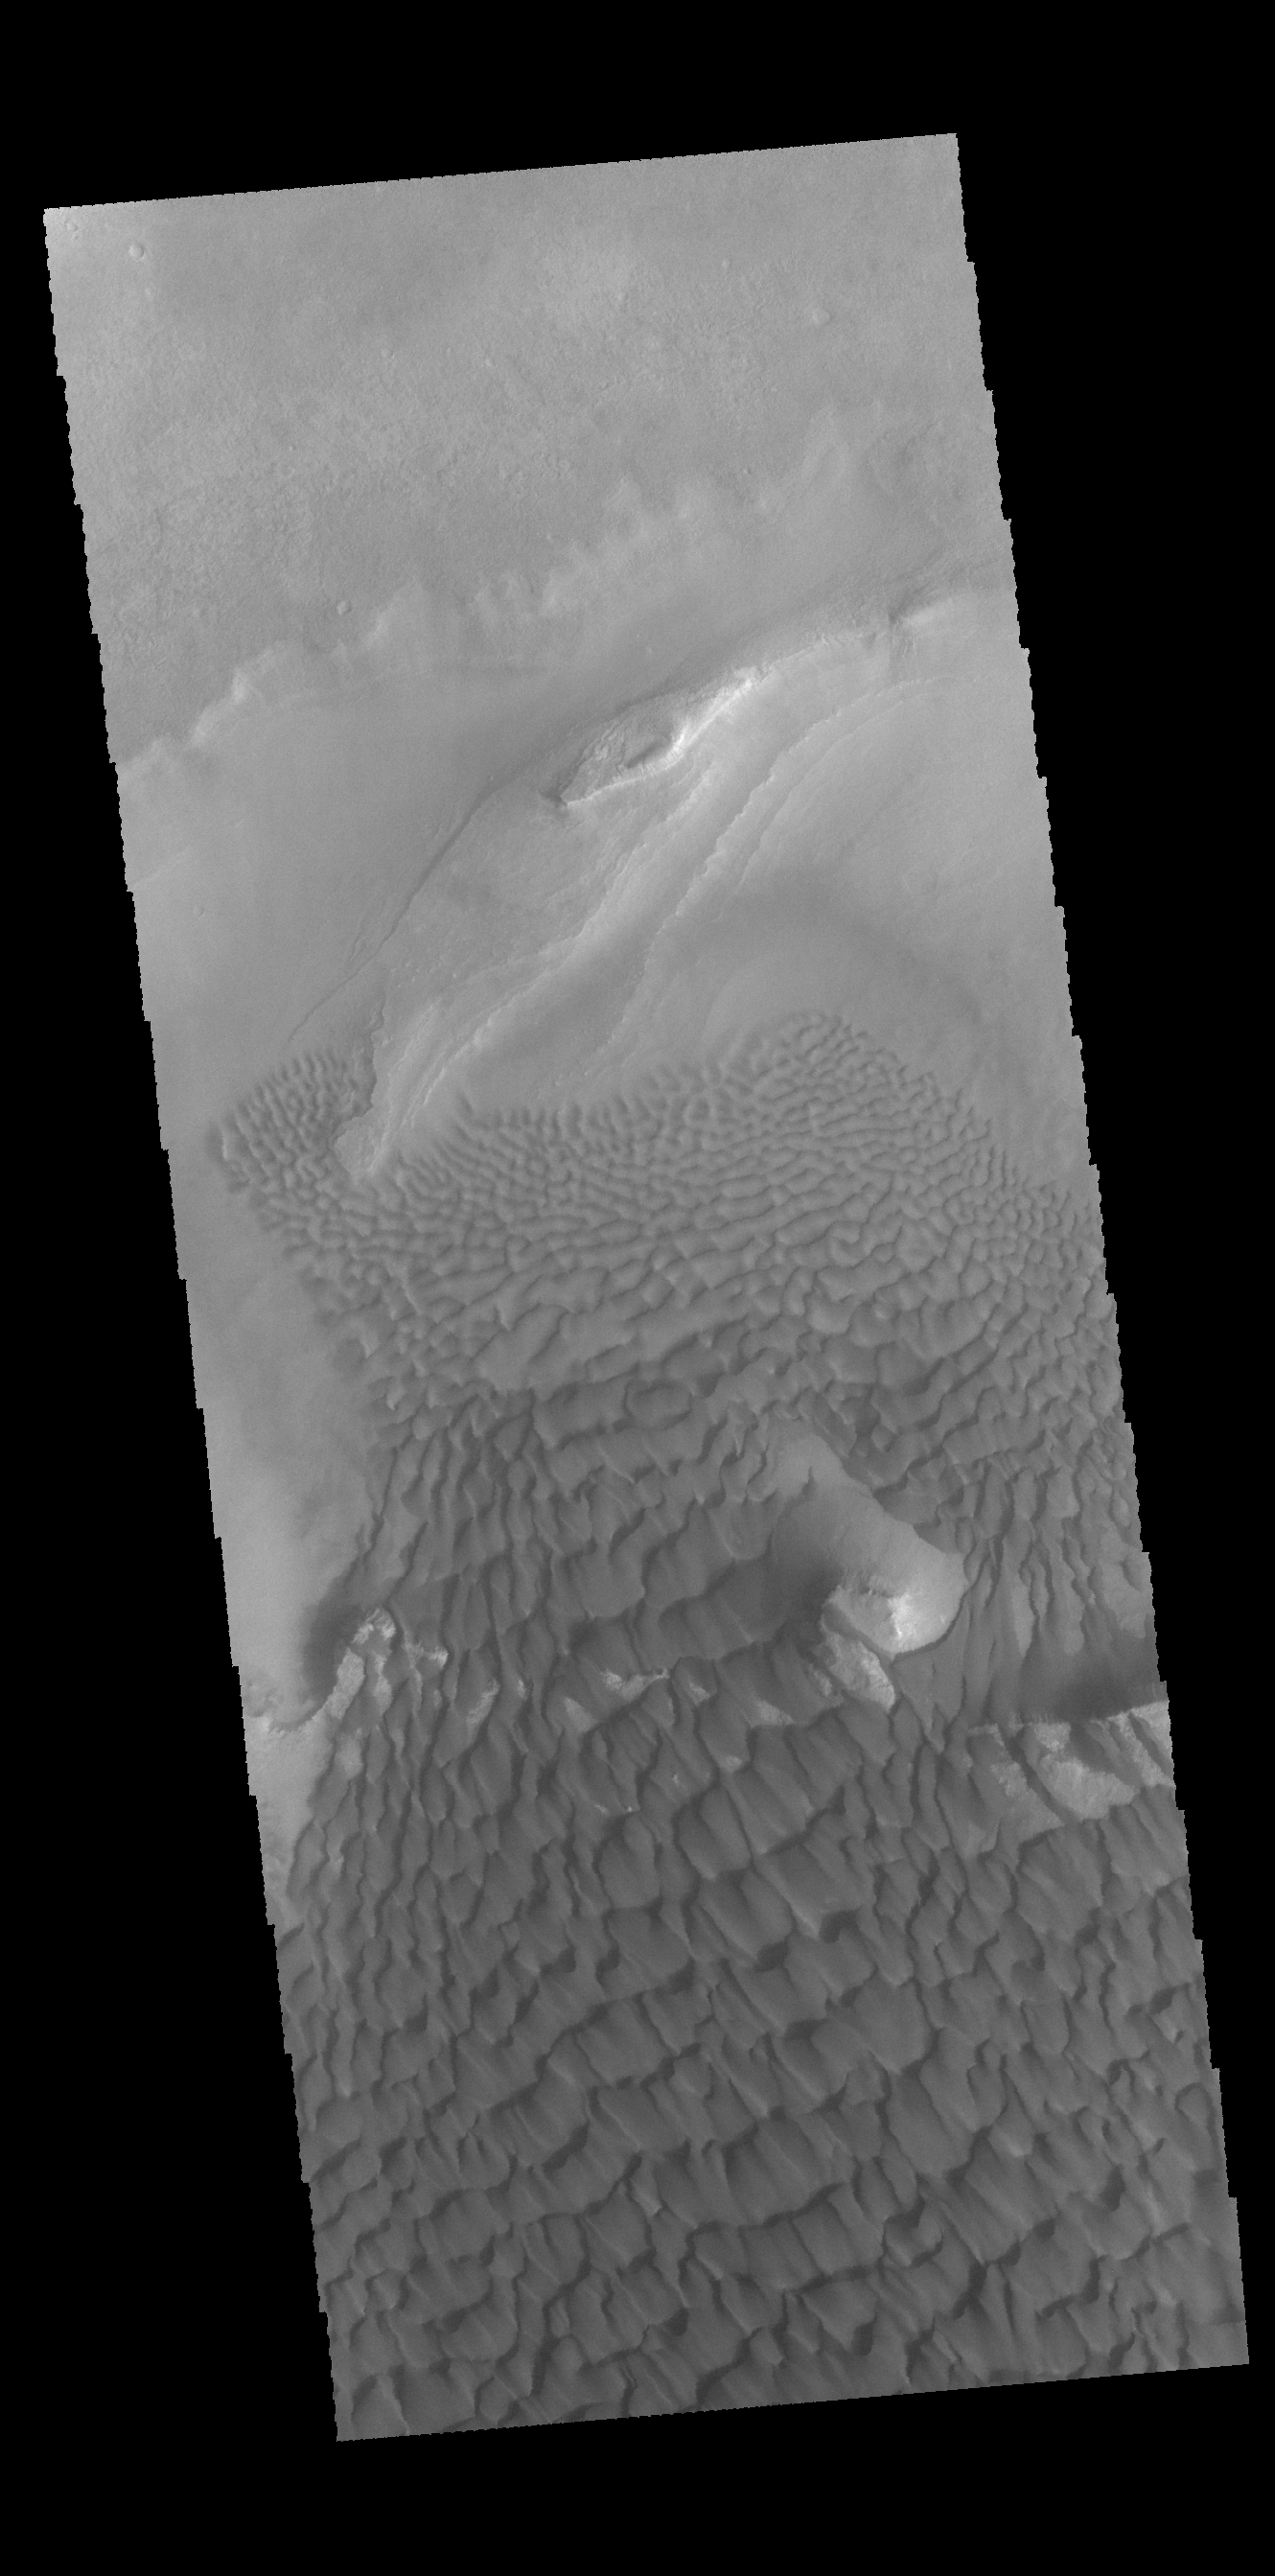

Rabe Crater Dunes

This VIS image shows part of the dune field found in a depression on the floor of Rabe Crater.

Credit: NASA/JPL-Caltech/ASU